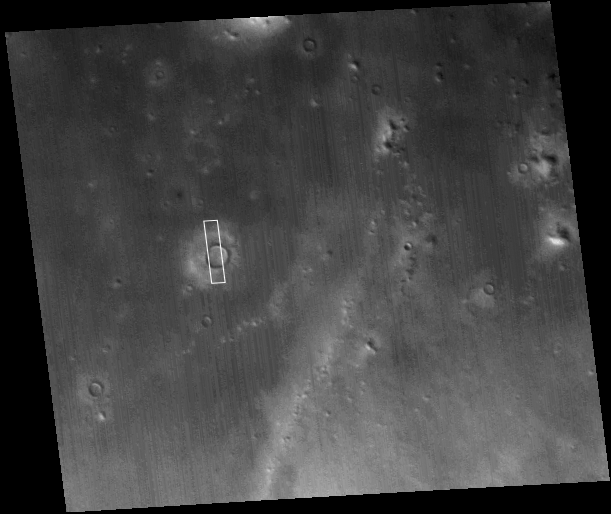

MOC’s 200,001st Image

3 June 2005
On 17 May 2005, the Mars Global Surveyor (MGS) Mars Orbiter Camera (MOC) acquired its 200,000th image since the spacecraft began orbiting Mars on 12 September 1997. This red wide angle context frame was acquired at the same time as the narrow angle image (see PIA07995 showing details on the floor and in the ejecta blanket of a northern middle-latitude martian crater, which was received on Earth the previous day).

This image marks a milestone for the Mars Global Surveyor mission, which has returned nearly four times the number of images of both the Viking 1 and Viking 2 orbiters, combined, in the late 1970s. An additional point of comparison, the two Viking camera systems returned about 70 Gbytes of data; MOC thus far has returned 365 Gbytes (after decompression).

The MOC is really a system consisting of three cameras: (1) a narrow angle camera, essentially a telescope, that obtains extremely high resolution views ranging from about 0.5 to about 14 meters per pixel; (2) a red wide angle camera that is used to take context images, daily global maps, and other selected images; and (3) a blue wide angle camera that also acquires daily global maps, views of the martian limb, and other selected targets. Both wide angle cameras can obtain images with resolutions in the range of 0.24 to 7.5 kilometers per pixel.

The first images acquired by MOC were taken during the third orbit of MGS on 15 September 1997. MGS conducted a pre-mission series of observations between mid-September 1997 and February 1999. Then, MGS conducted its 1 Mars year Primary Mission from March 1999 through January 2001. The Extended Mission phase for MGS began in February 2001 and continues to this day.

Location near: 32.7°N, 185.1°W
Image width: ~115 km (~71 mi)
Illumination from: lower left
Season: Northern Autumn

Credit: NASA/JPL/Malin Space Science Systems